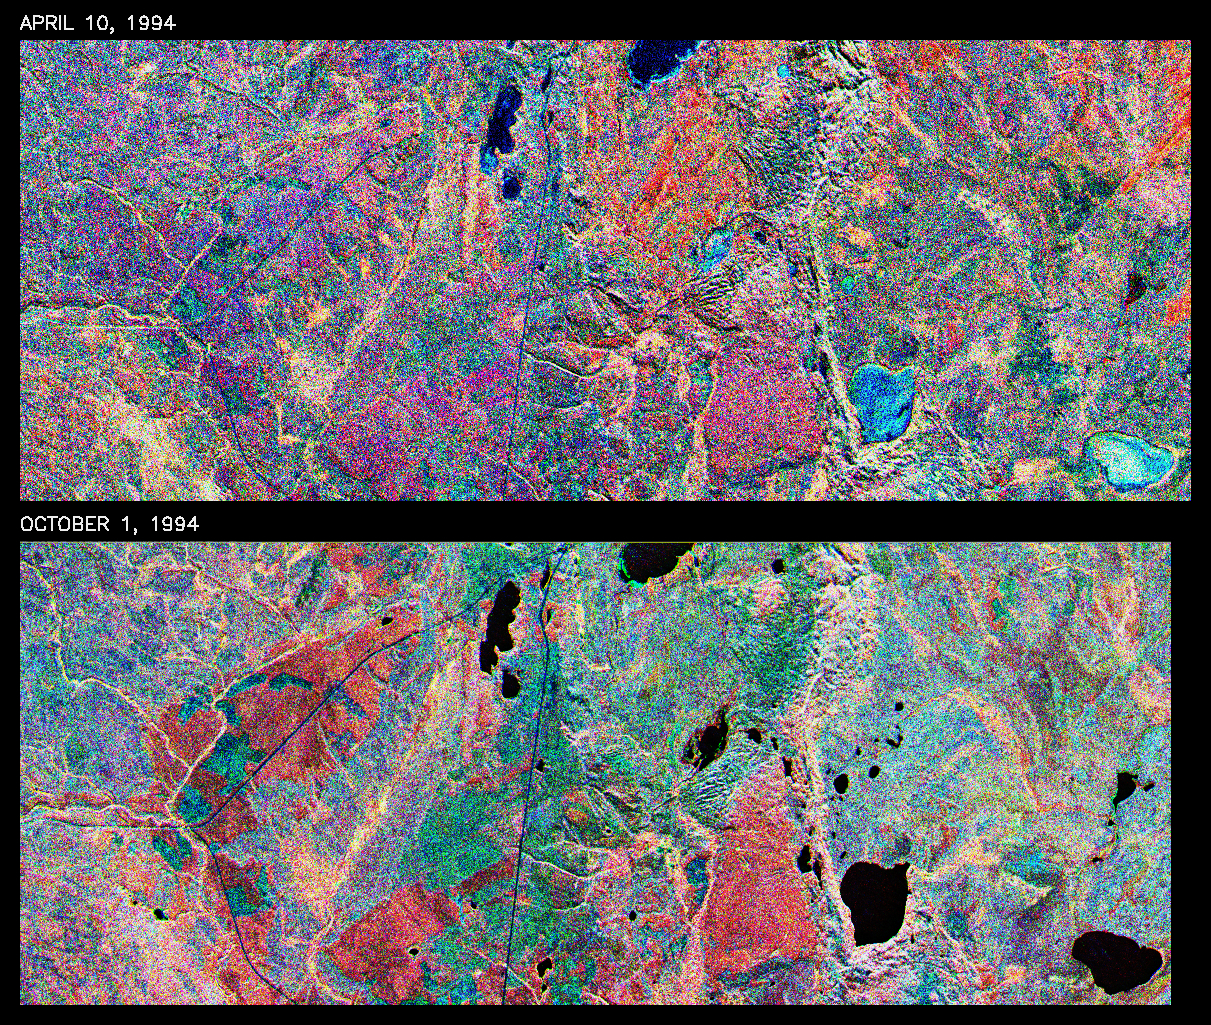

Space Radar Image of Prince Albert, Canada, Seasonal

This is a comparison of images over Prince Albert, produced by the Spaceborne Imaging Radar-C and X-band Synthetic Aperture Radar aboard the space shuttle Endeavour on its 20th orbit on April 10, 1994, and again on orbit 20 of the second flight of Endeavour on October 1, 1994. The area is centered at 53.91 degrees north latitude and 104.69 degrees west longitude and is located 40 kilometers (25 miles) north and 30 kilometers (18.5 miles) east of the town of Prince Albert in the Saskatchewan province of Canada. The image covers the area east of Candle Lake, between the gravel highway of 120 and west of highway 106. The area imaged is near the southern limit of the boreal forest.

The boreal forest of North America is a continuous vegetation belt at high latitudes stretching across the continent from the Atlantic shoreline of central Labrador and then westward across Canada to the interior mountains and central coastal plains of Alaska. The forest is also part of a larger northern hemisphere circumpolar boreal forest belt. Coniferous trees dominate the entire forest but deciduous trees are also present. During the month of April, the forest experiences seasonal changes from a frozen condition to a thawed condition. The trees are completely frozen over the winter season and the forest floor is covered by snow. As the average temperature rises in the spring, the trees are thawed and the snow melts. This transition has an impact on the rate of moisture evaporation and release of carbon dioxide into the atmosphere.

In late September and early October, the boreal forest experiences a relatively different seasonal change. At this time, the leaves on deciduous trees start changing color and dropping off. The soil and trees are quite often moist due to frequent rainfall and cloud cover. The evaporation of moisture and carbon dioxide into the atmosphere also diminishes at this time. SIR-C/X-SAR is sensitive to the moisture of soil and vegetation and can sense this freeze-thaw cycle and the summer-fall seasonal transition over forested areas in particular. Optical sensors, by contrast, are blind to these regions, which are perpetually obscured by thick cloud cover. These changes were detected by comparing the April and October color composite images of L-band data in red, C-band data in green and X-band (vertically received and transmitted) in blue. The changes in intensity of each color over lakes, various forest stands and clear cuts in the two images is striking. Lakes such as Lake Heiberg, Crabtree Lake and Williams Lake, in the right middle part of the image, are frozen in April (appearing in bright blue) and melted (appearing in black) in October. The higher intensity of blue over lakes in April is due to low penetration of the X-band (vertically received and transmitted) and the radar’s high sensitivity to surface features. Forest stands also exhibit major changes between the two images. The red areas in the October image are old jack pine canopies that cause higher return at L-band because of their moist condition in late summer compared to their partially frozen condition in April (in purple). Similarly, in the areas near the middle of the image, where black spruce and mixed aspen and jack pine trees dominate, the contrast between blue in October and red and green in April is an indication that the top of the canopy (needles and branches) were frozen in April and moist in October. The changes due to deforestation by logging companies or natural fires can also be detected by comparing the images. For example, the small blue area near the intersection of Harding Road and Highway 120 is the result of logging which occurred after the April data was acquired. The surface area of clear cut is approximately 4 hectares, which is calculated from the high-resolution capability of the radar images and verified by scientists participating in field work during the mission.

Spaceborne Imaging Radar-C and X-band Synthetic Aperture Radar (SIR-C/X-SAR) is part of NASA’s Mission to Planet Earth. The radars illuminate Earth with microwaves, allowing detailed observations at any time, regardless of weather or sunlight conditions. SIR-C/X-SAR uses three microwave wavelengths: L-band (24 cm), C-band (6 cm) and X-band (3 cm). The multi-frequency data will be used by the international scientific community to better understand the global environment and how it is changing. The SIR-C/X-SAR data, complemented by aircraft and ground studies, will give scientists clearer insights into those environmental changes which are caused by nature and those changes which are induced by human activity.

SIR-C was developed by NASA’s Jet Propulsion Laboratory. X-SAR was developed by the Dornier and Alenia Spazio companies for the German space agency, Deutsche Agentur fuer Raumfahrtangelegenheiten (DARA), and the Italian space agency, Agenzia Spaziale Italiana (ASI), with the Deutsche Forschungsanstalt fuer Luft und Raumfahrt e.V.(DLR), the major partner in science, operations and data processing of X-SAR.

Credit: NASA/JPL